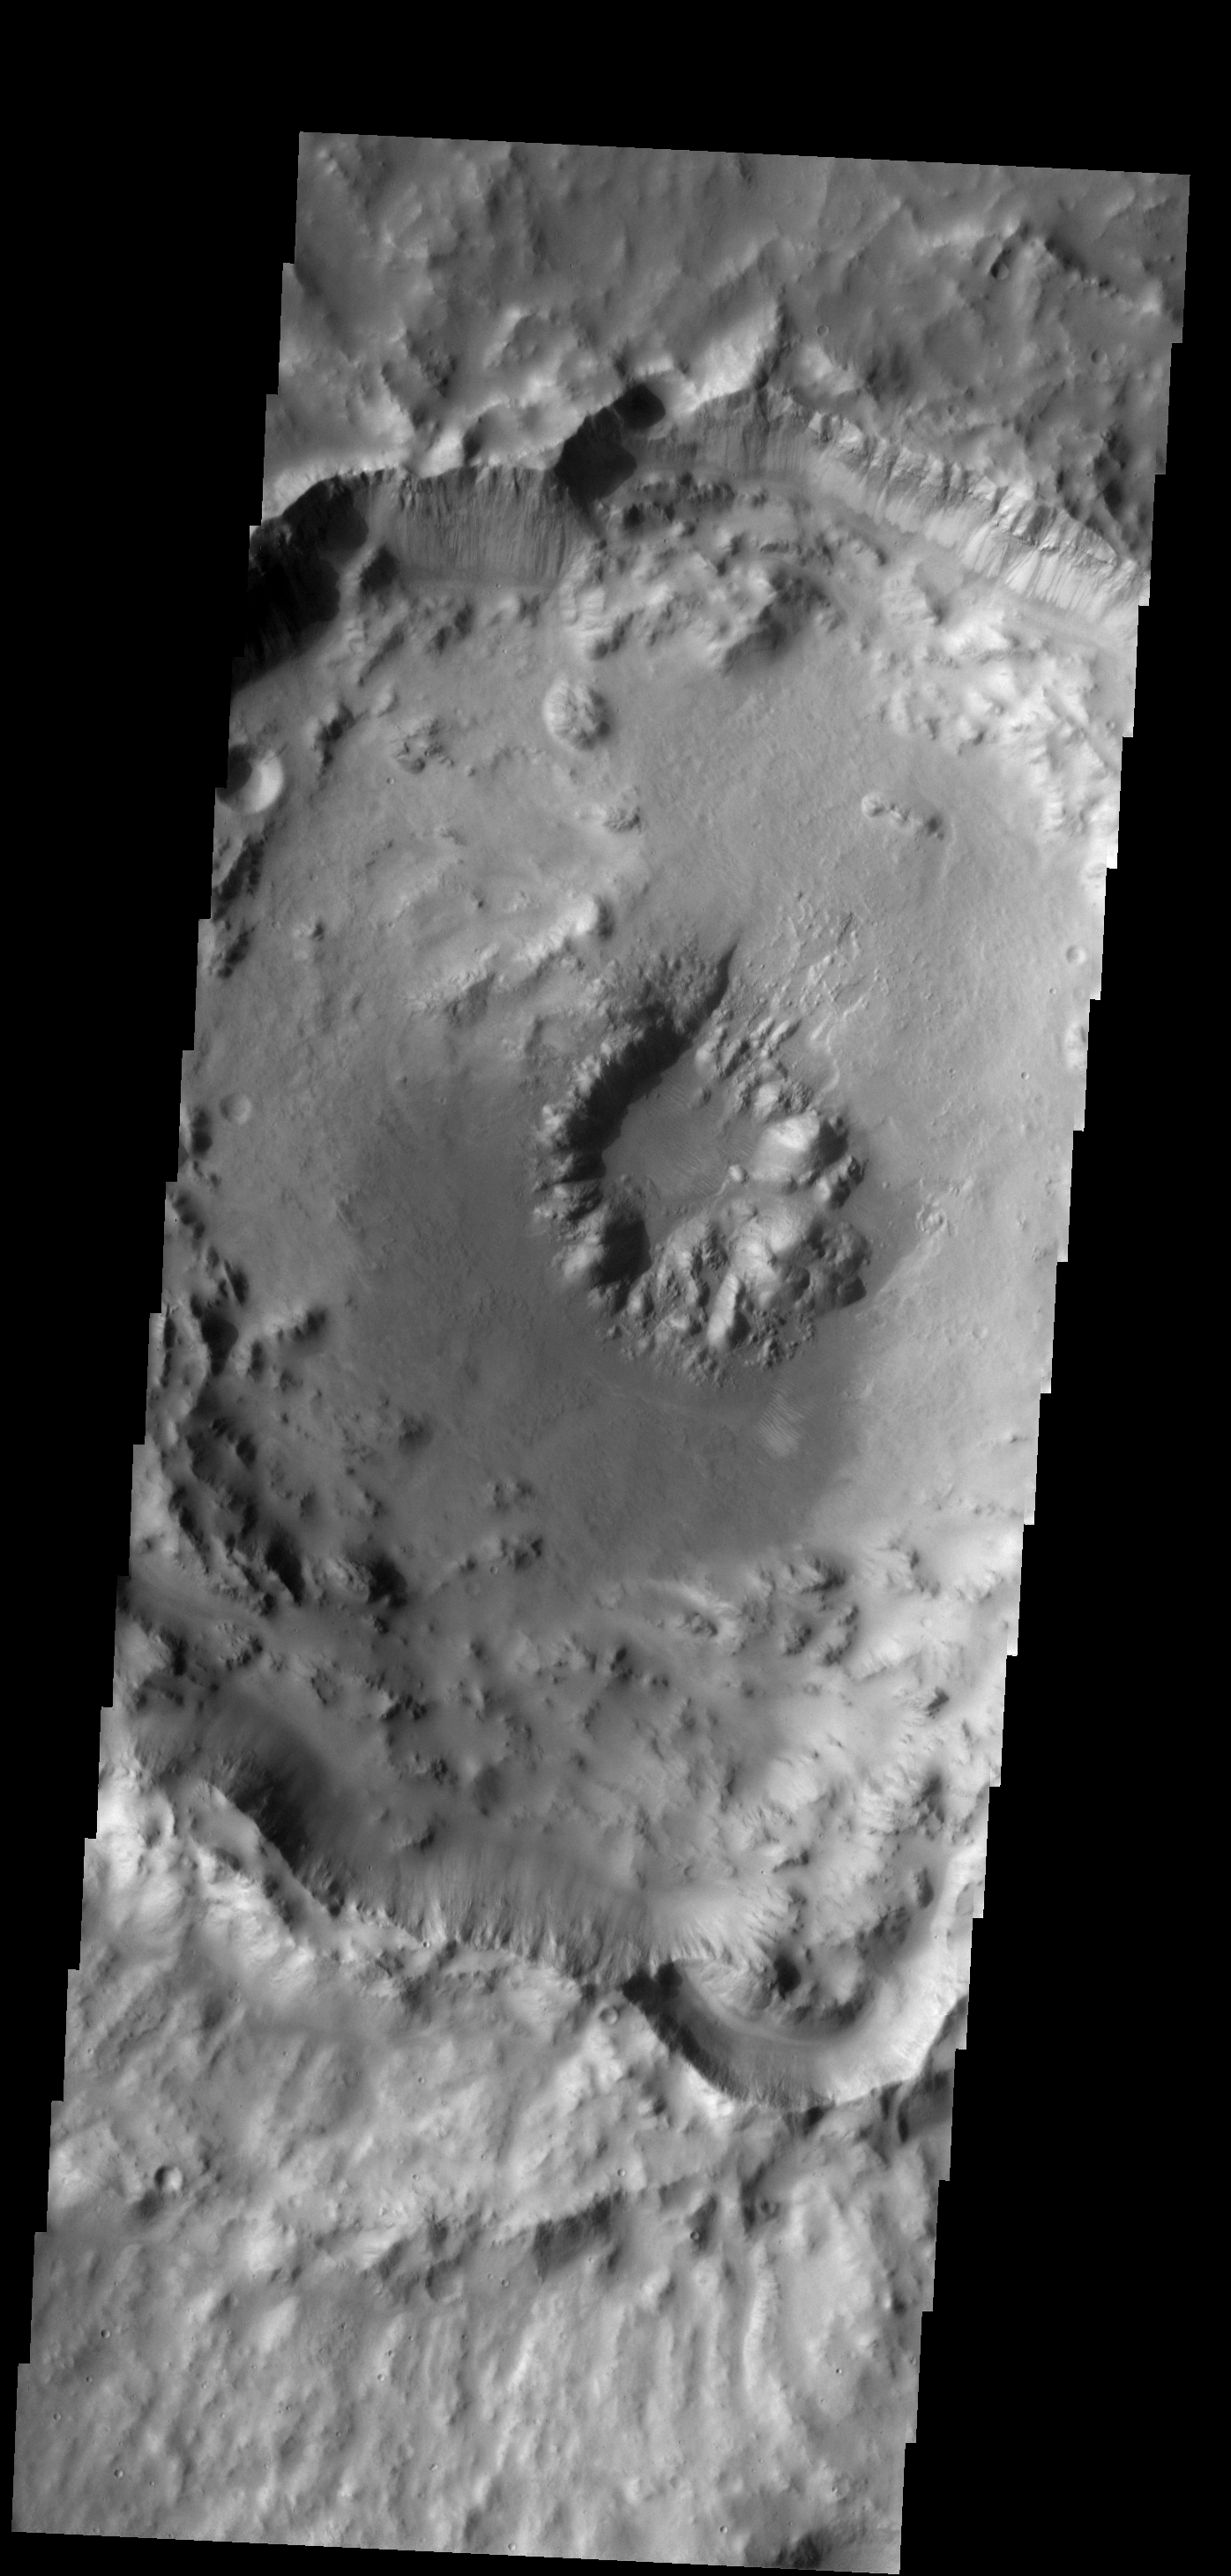

Pit Crater

This crater with a central pit is located in Arabia Terra.

Image information: VIS instrument. Latitude 16.7N, Longitude 350.0E. 18 meter/pixel resolution.

Please see the THEMIS Data Citation Note for details on crediting THEMIS images.

Note: this THEMIS visual image has not been radiometrically nor geometrically calibrated for this preliminary release. An empirical correction has been performed to remove instrumental effects. A linear shift has been applied in the cross-track and down-track direction to approximate spacecraft and planetary motion. Fully calibrated and geometrically projected images will be released through the Planetary Data System in accordance with Project policies at a later time.

NASA’s Jet Propulsion Laboratory manages the 2001 Mars Odyssey mission for NASA’s Office of Space Science, Washington, D.C. The Thermal Emission Imaging System (THEMIS) was developed by Arizona State University, Tempe, in collaboration with Raytheon Santa Barbara Remote Sensing. The THEMIS investigation is led by Dr. Philip Christensen at Arizona State University. Lockheed Martin Astronautics, Denver, is the prime contractor for the Odyssey project, and developed and built the orbiter. Mission operations are conducted jointly from Lockheed Martin and from JPL, a division of the California Institute of Technology in Pasadena.

Credit: NASA/JPL/ASU